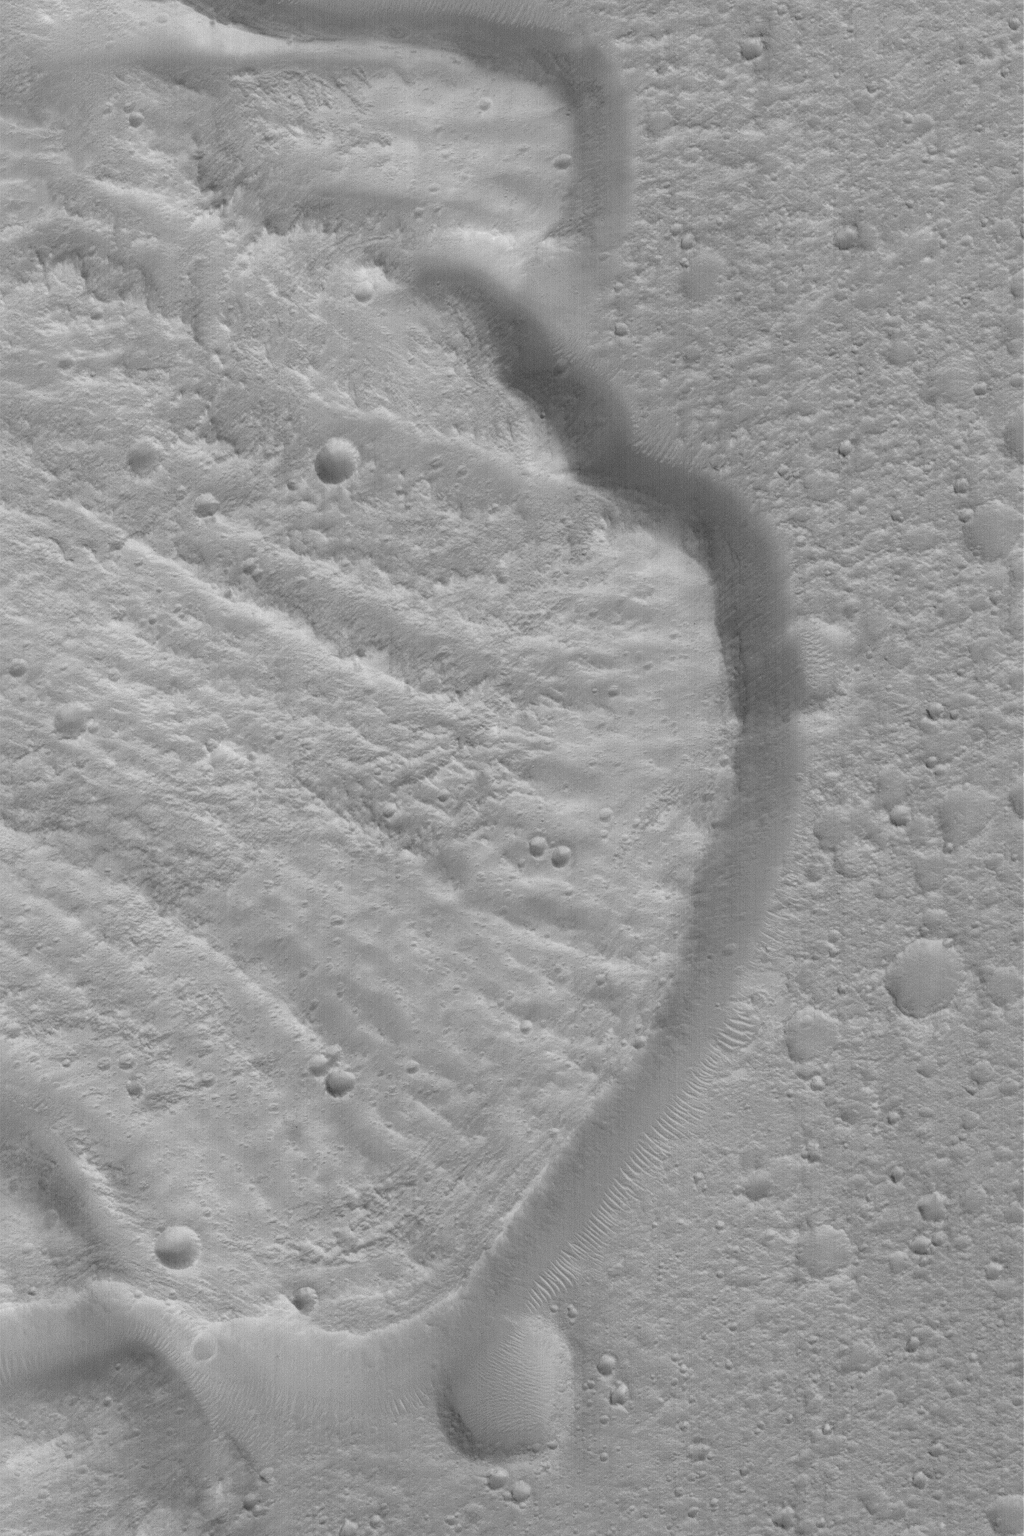

Landslide!

MGS MOC Release No. MOC2-486, 17 September 2003

This August 2003 Mars Global Surveyor (MGS) Mars Orbiter Camera (MOC) image shows part of a deposit created by a landslide off the wall of a crater near 12.3°N, 21.3°W. The crater wall is not shown; it is several kilometers to the left of this picture. The debris that slid from the crater wall came from the left/upper left (northwest) and moved toward the lower right (southeast). The crater floor onto which the debris was deposited has more small meteor craters on it than does the landslide material; this indicates that there was a considerable interval between the time when the crater floor formed, and when the landslide occurred. This picture covers an area 3 km (1.9 mi) wide. Sunlight illuminates the scene from the lower left.

Credit: NASA/JPL/Malin Space Science Systems